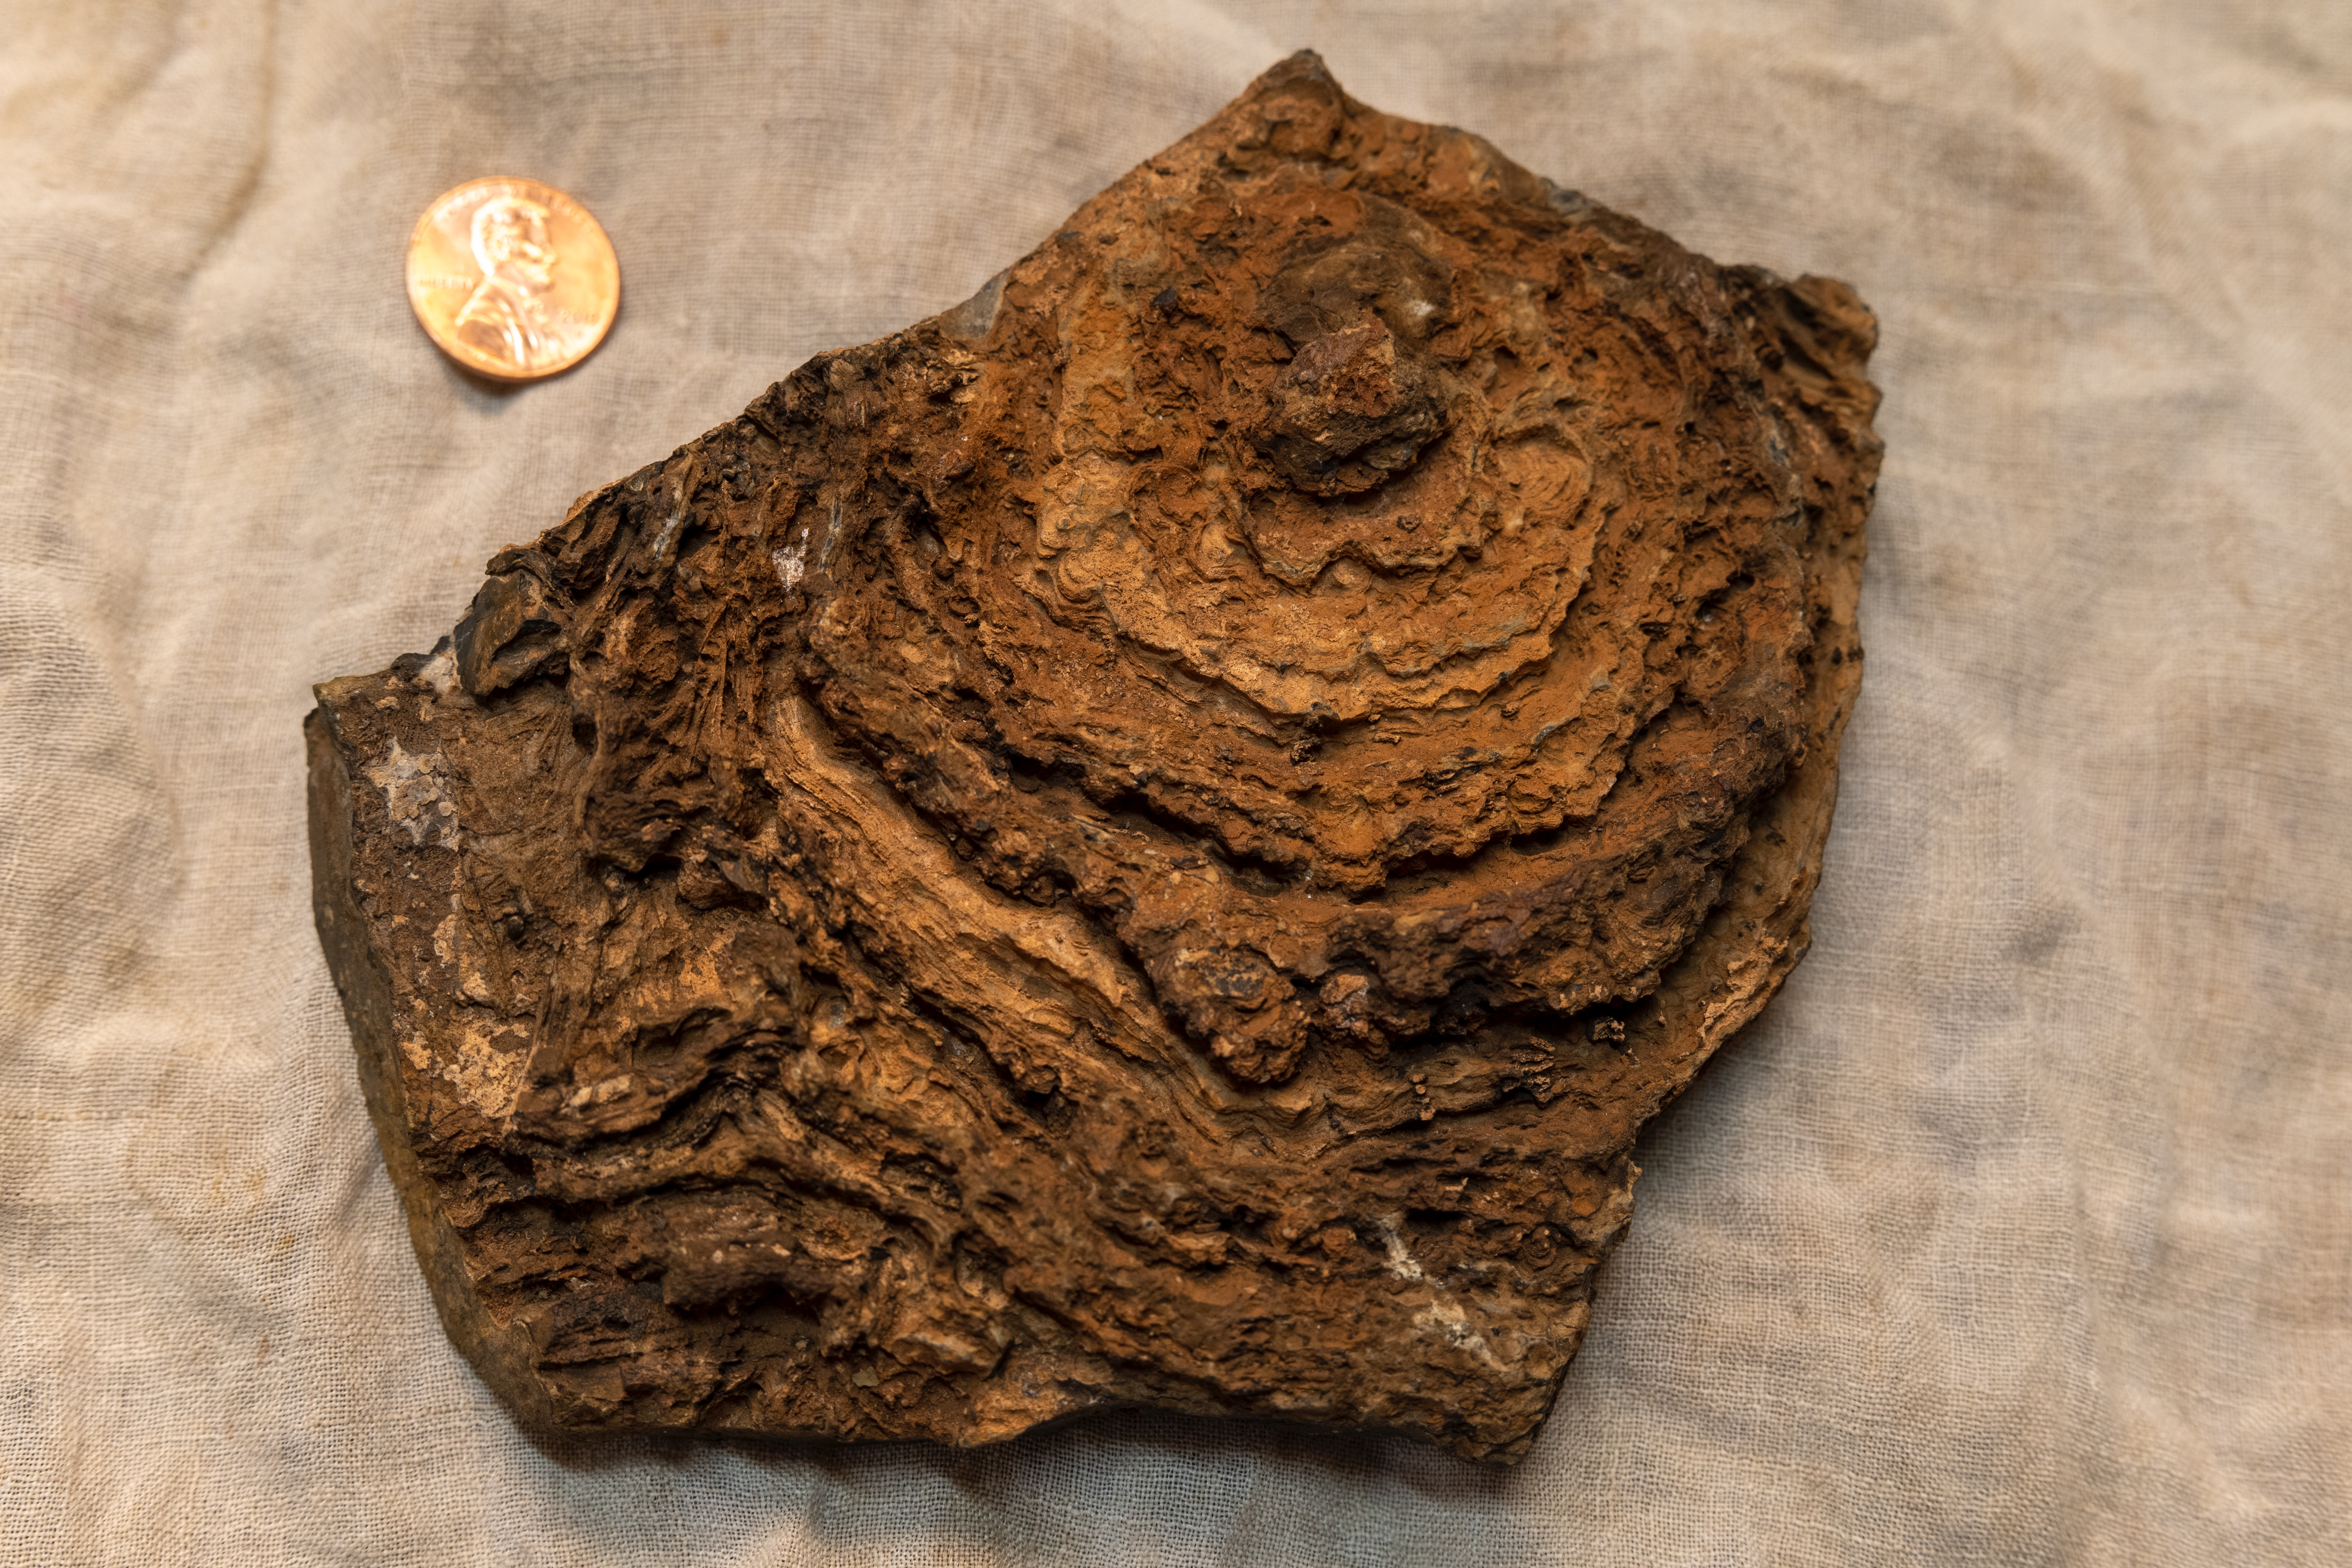

Tumbiana Stromatolite

This image shows the finely layered internal structure of a stromatolite sample, with a U.S. penny for scale. This stromatolite formed about 2.7 billion years ago and was collected from an ancient lake environment preserved in the Tumbiana Formation, a succession of clastic and carbonate rocks outcropping along the southern margin of the Pilbara Craton in Western Australia. The view here is top down on what was once a dome that has been eroded flat, revealing the internal layering. Stromatolites form when communities of microorganisms organize into layered “microbial mats” that can trap and bind sediment or stimulate the precipitation of mineral grains from the water around them, both processes generating a kind of “living fossil.” However, living stromatolites can rarely be found on Earth today. Stromatolite fossils are the dominant record of life for most of Earth’s history prior to the appearance of complex, multicellular organisms. Scientists are seeking something similar to stromatolites in the dry lakebed Perseverance will be exploring on Mars.

Credit: NASA/JPL-Caltech